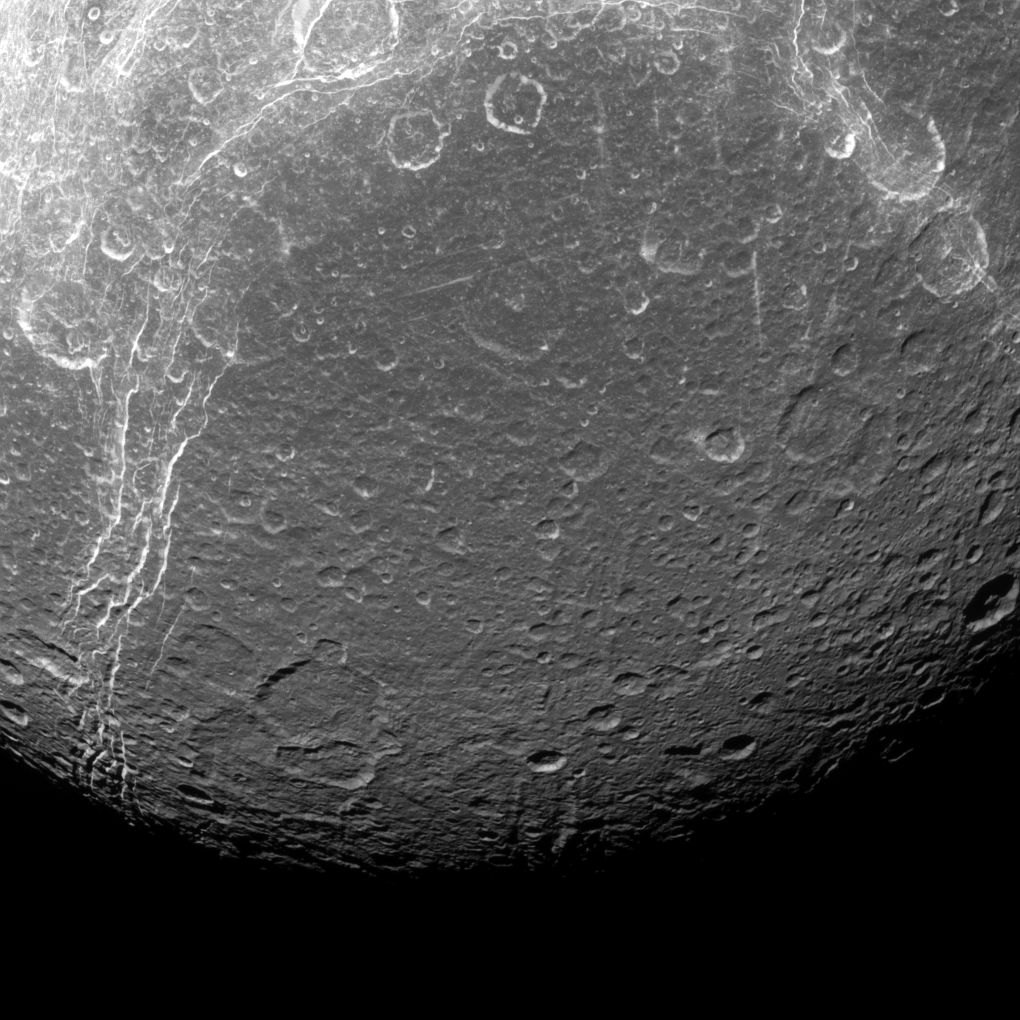

A Moon’s Contrasts

Dione reveals its past via contrasts in this view from NASA’s Cassini spacecraft. The features visible here are a mixture of tectonics — the bright, linear features — and impact cratering — the round features, which are spread across the entire surface.

Tectonic features tell the story of how Dione (698 miles or 1,123 kilometers across) has been heated and cooled since its formation, and scientists use those clues to piece together the moon’s past. Impact craters are evidence of external debris striking the surface, and thus they tell about the environment in which the moon has existed over its history.

This view looks toward the trailing hemisphere of Dione. North on Dione is up. The image was taken in visible light with the Cassini narrow-angle camera on April 11, 2015.

The view was obtained at a distance of approximately 68,000 miles (110,000 kilometers) from Dione and at a Sun-Dione-spacecraft, or phase, angle of 28 degrees. Image scale is 2,165 feet (660 meters) per pixel.

The Cassini mission is a cooperative project of NASA, ESA (the European Space Agency) and the Italian Space Agency. The Jet Propulsion Laboratory, a division of the California Institute of Technology in Pasadena, manages the mission for NASA’s Science Mission Directorate, Washington. The Cassini orbiter and its two onboard cameras were designed, developed and assembled at JPL. The imaging operations center is based at the Space Science Institute in Boulder, Colorado.

Credit: NASA/JPL-Caltech/Space Science Institute